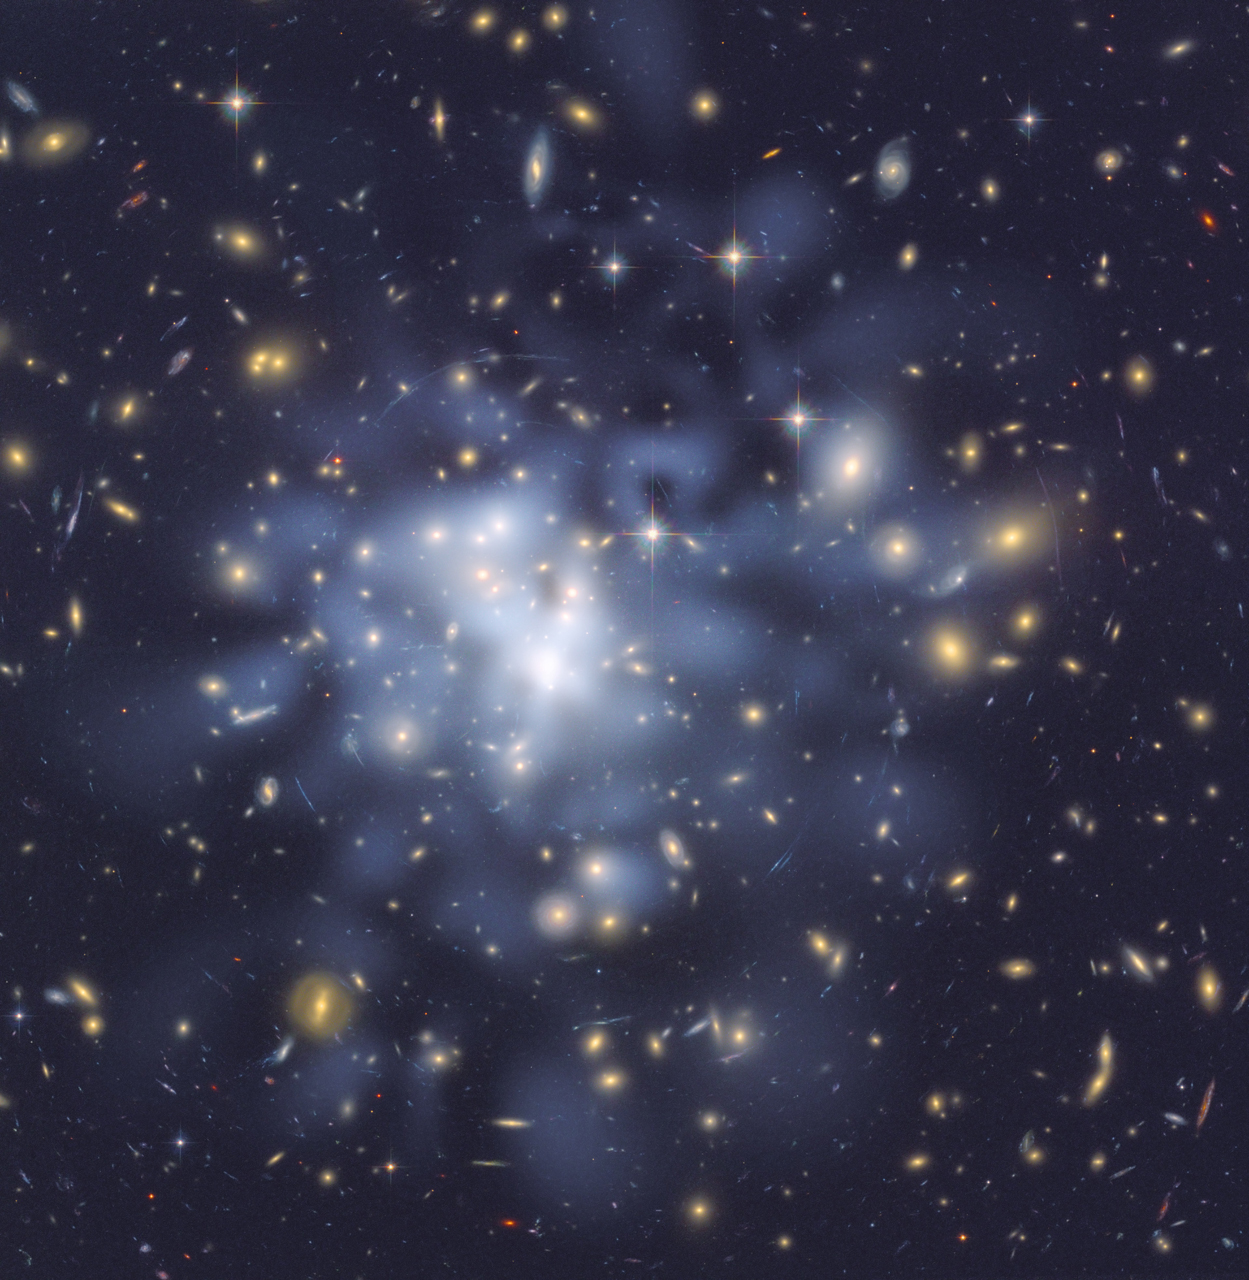

Shedding ‘Bent’ Light on Dark Matter

This NASA Hubble Space Telescope image shows the distribution of dark matter in the center of the giant galaxy cluster Abell 1689, containing about 1,000 galaxies and trillions of stars.

Dark matter is an invisible form of matter that accounts for most of the universe’s mass. Hubble cannot see the dark matter directly. Astronomers inferred its location by analyzing the effect of gravitational lensing, where light from galaxies behind Abell 1689 is distorted by intervening matter within the cluster.

Researchers used the observed positions of 135 lensed images of 42 background galaxies to calculate the location and amount of dark matter in the cluster. They superimposed a map of these inferred dark matter concentrations, tinted blue, on an image of the cluster taken by Hubble’s Advanced Camera for Surveys. If the cluster’s gravity came only from the visible galaxies, the lensing distortions would be much weaker. The map reveals that the densest concentration of dark matter is in the cluster’s core.

Abell 1689 resides 2.2 billion light-years from Earth. The image was taken in June 2002.

Credit: NASA/JPL-Caltech/ESA/Institute of Astrophysics of Andalusia, University of Basque Country/JHU